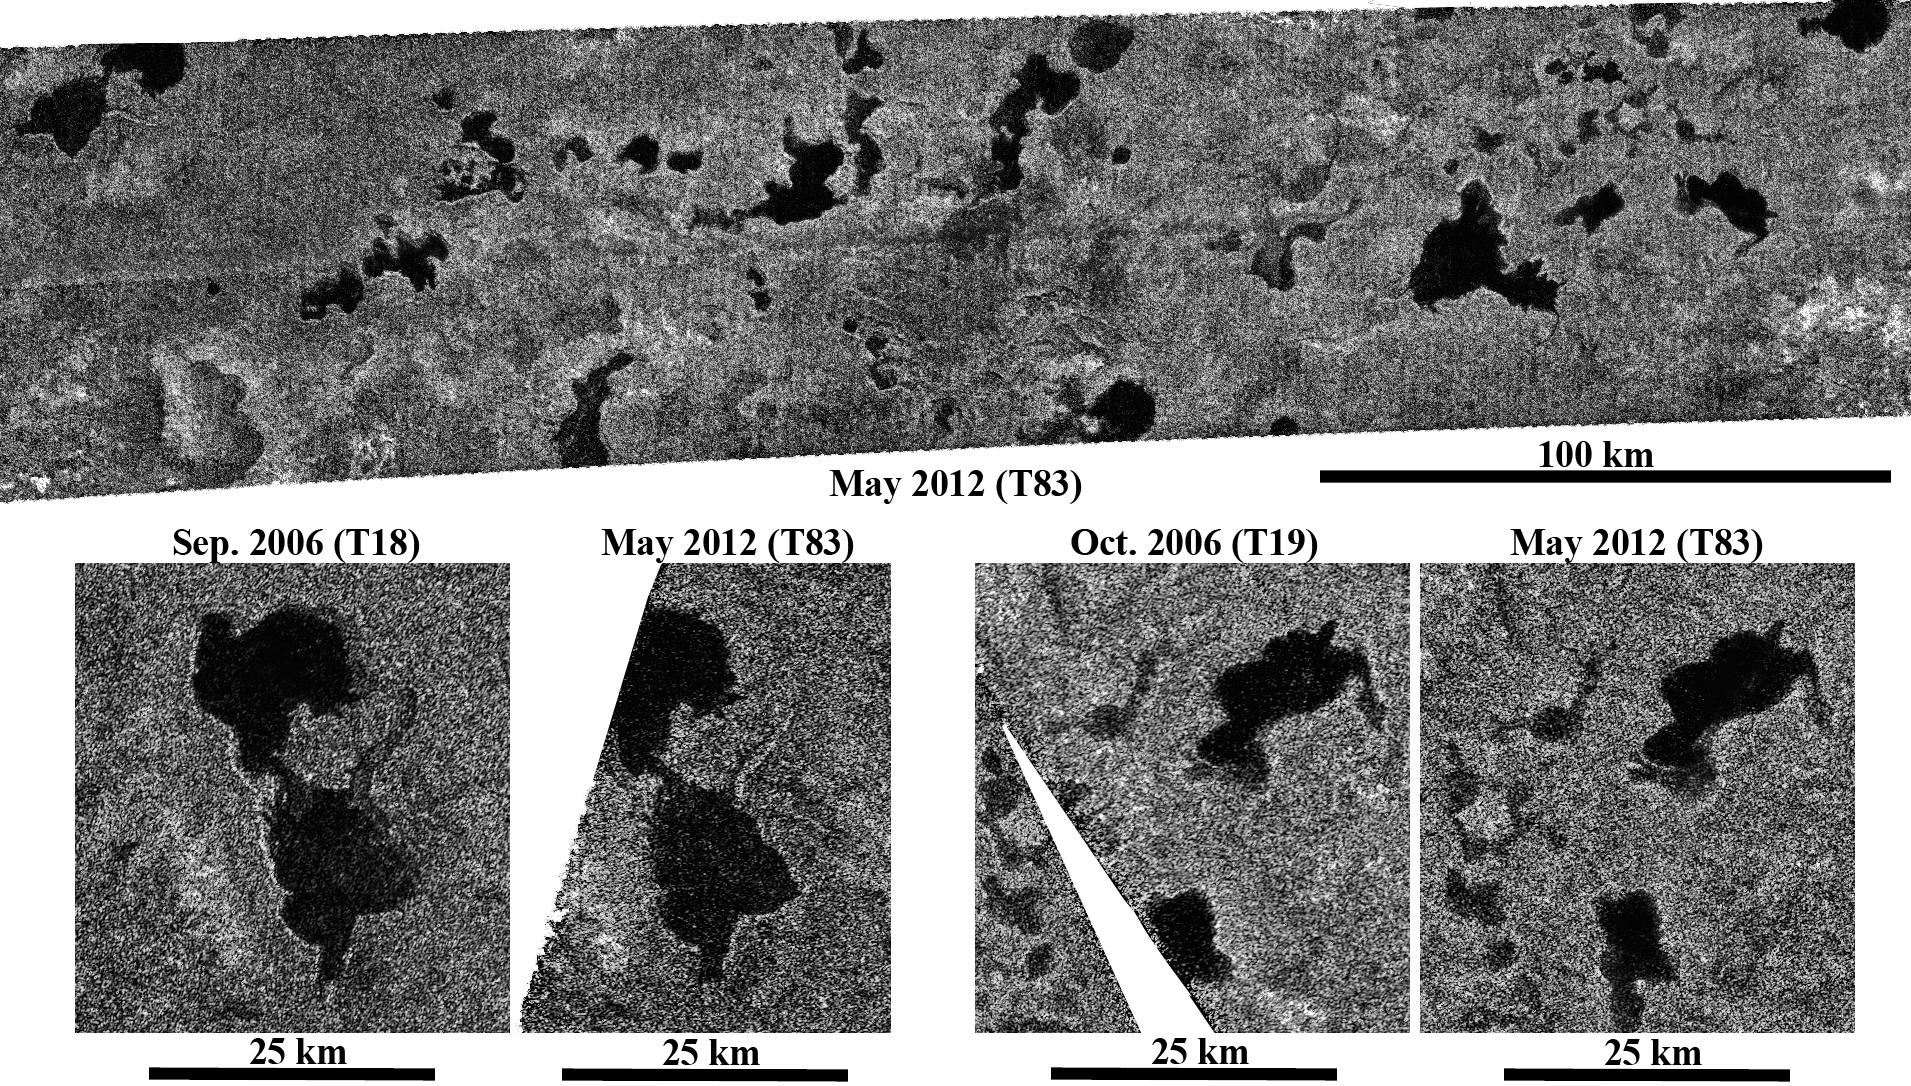

Titan’s Lake District, One Season Later

These images obtained by NASA’s Cassini spacecraft show Titan’s stable northern lake district. Cassini’s radar instrument obtained the recent images on May 22, 2012. It observed some previously unseen regions but also some regions containing lakes that were last observed about six years — nearly one Titan season — ago. This marks the longest time interval between lake observations in the northern hemisphere.

The top image here shows part of the radar swath from May 22, 2012, centered near 79 degrees north latitude, 58 degrees west longitude, and about 220 by 47 miles (350 by 75 kilometers) in dimension. At the bottom, parts of this image are compared with those obtained in 2006. (The images appear slightly different from previous releases because they use a new filtering technique). In 2006, it was winter in the northern hemisphere and the lakes were in the dark. Although Titan spring began in 2009 and the sun has now risen over the lakes, there is no apparent change in lake levels since the 2006 flybys, consistent with climate models that predict stability of liquid lakes over several years. This shows that the northern lakes are not transient weather events, in contrast to the temporary darkening of parts of the equator after a rainstorm in 2010 (PIA12819).

Changes in lake levels may still be detected later in the mission as Cassini continues to observe these high northern latitudes into the beginning of summer in 2017. At that point, the sun may cause evaporation. However, the lack of significant change over six years sets important constraints for climate models and the stability of liquids on Titan.

Illumination is coming from the bottom.

The Cassini-Huygens mission is a cooperative project of NASA, the European Space Agency and the Italian Space Agency. NASA’s Jet Propulsion Laboratory, a division of the California Institute of Technology in Pasadena, manages the mission for NASA’s Science Mission Directorate, Washington, DC. The Cassini orbiter was designed, developed and assembled at JPL. The radar instrument was built by JPL and the Italian Space Agency, working with team members from the United States and several European countries.

Credit: NASA/JPL-Caltech/ASI